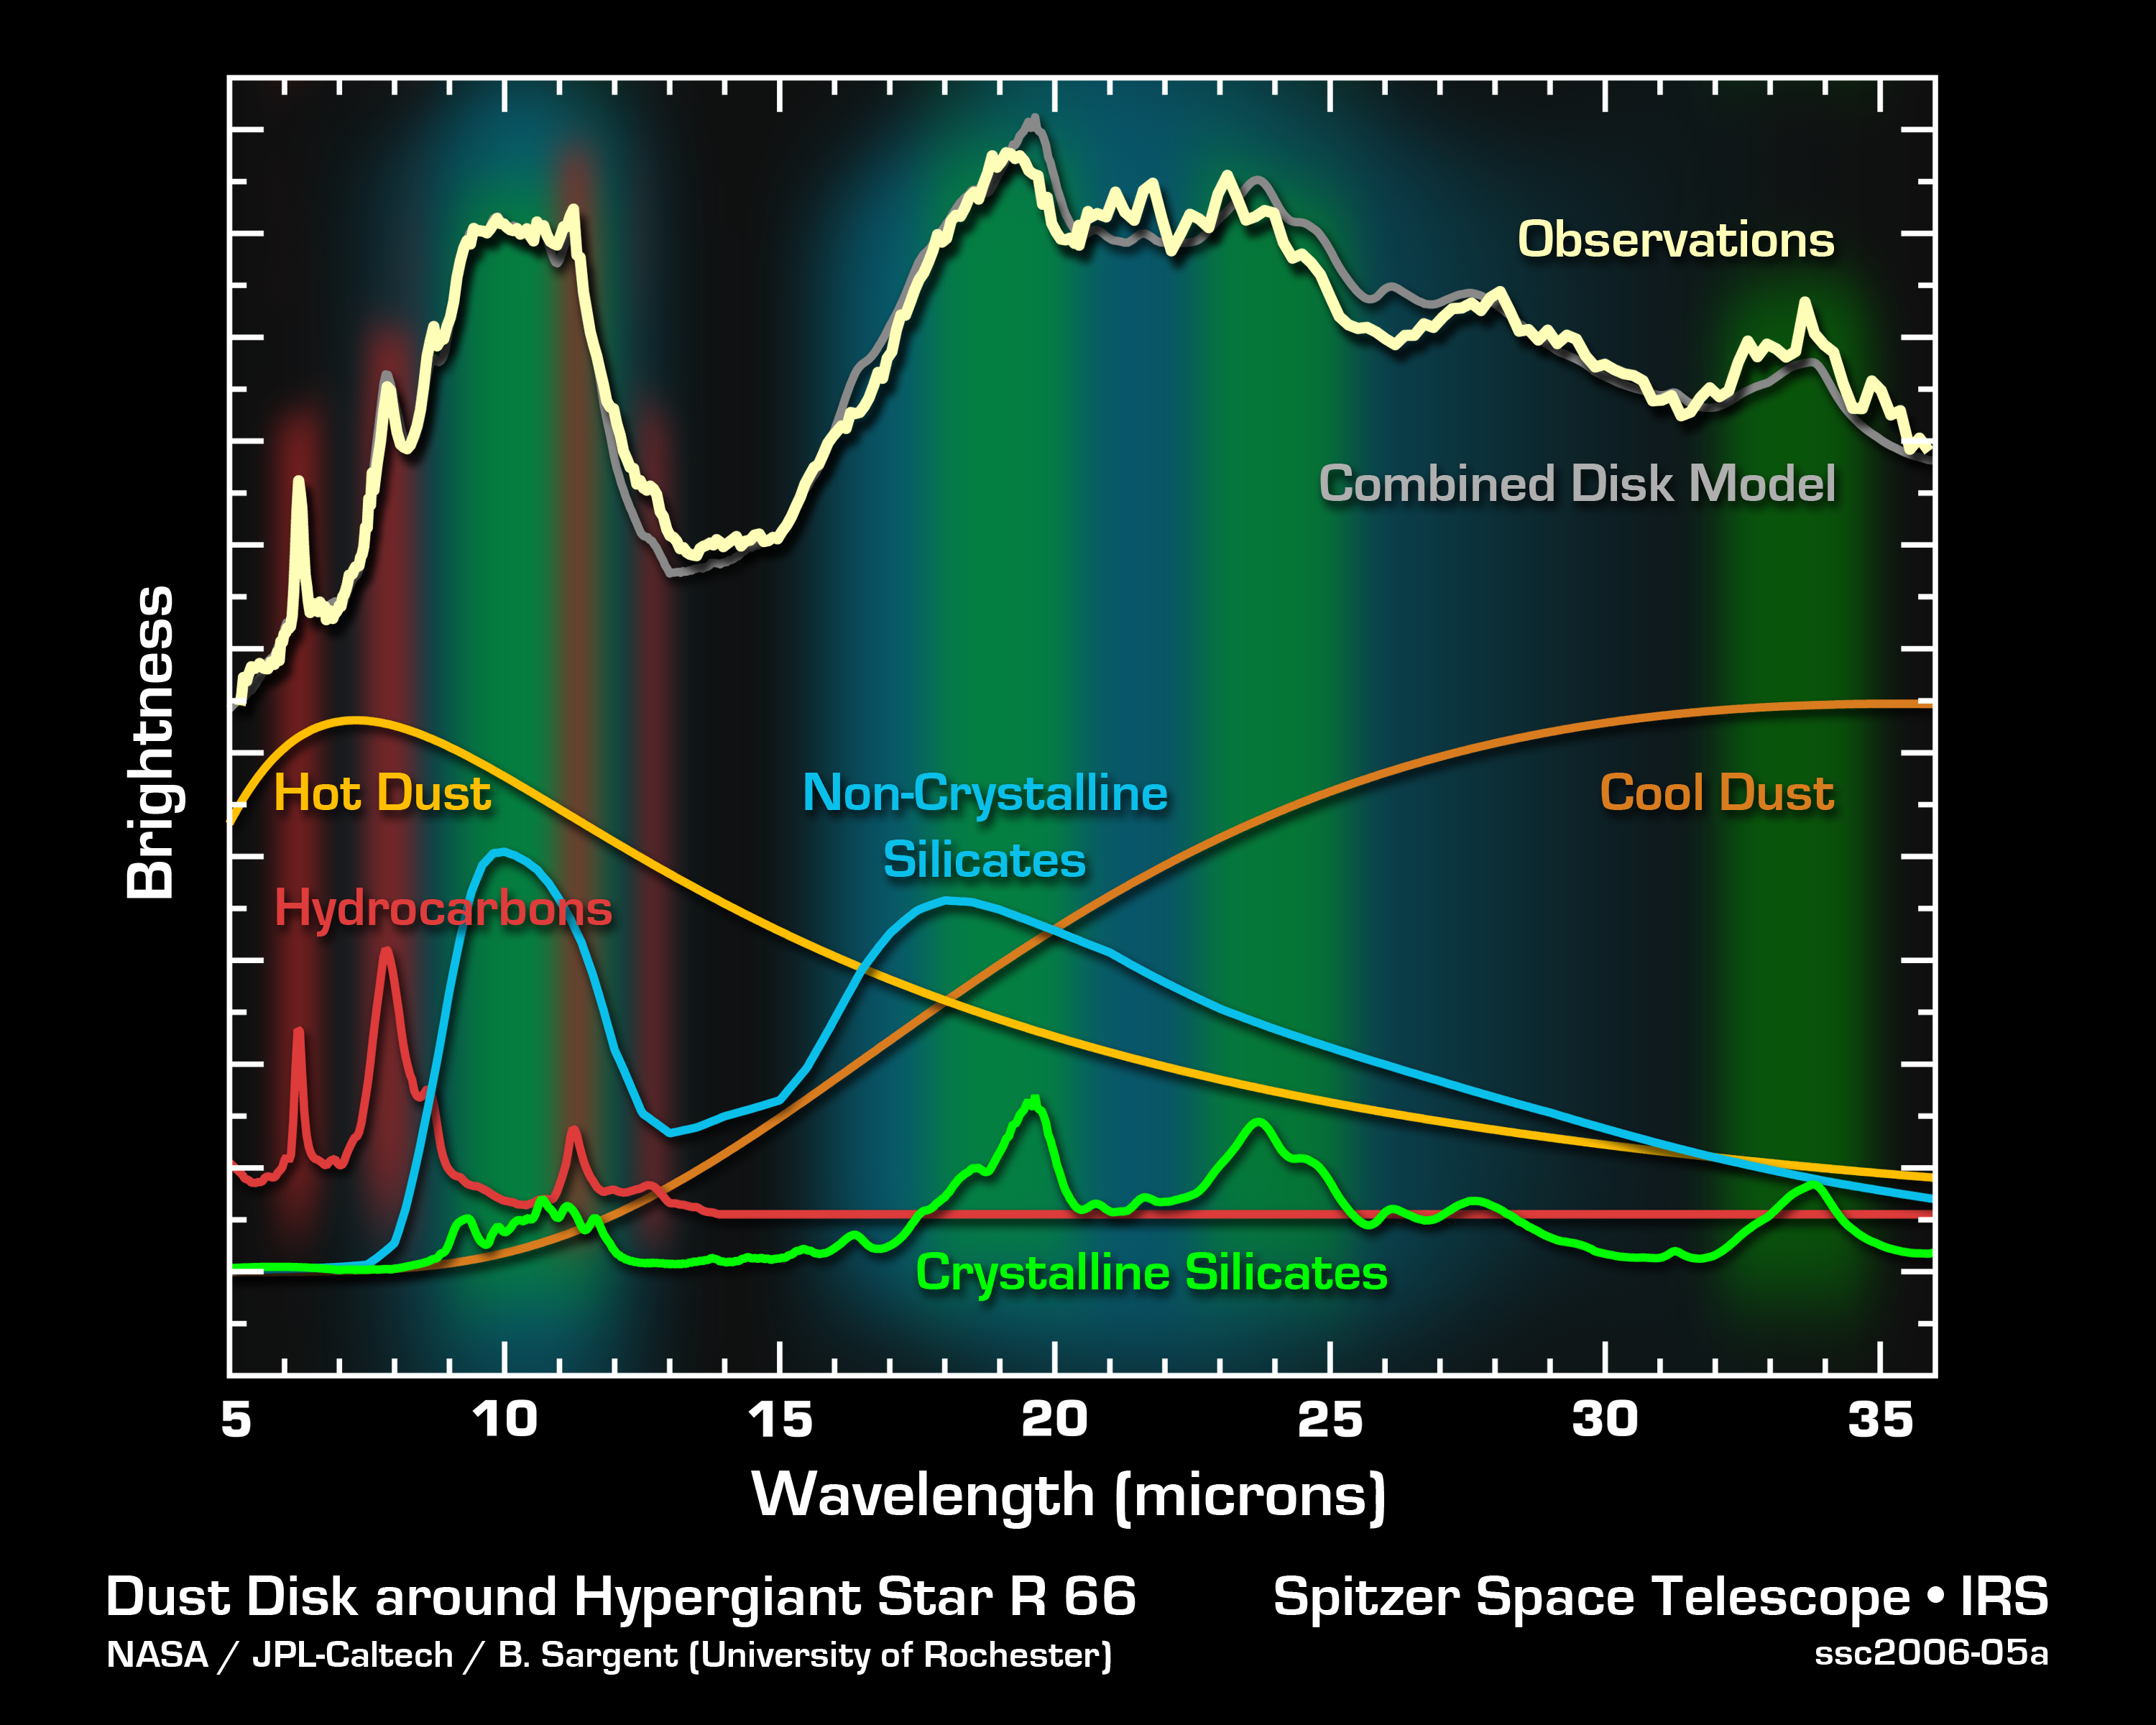

Little Dust Grains in Giant Stellar Disks

This graph of data from NASA's Spitzer Space Telescope shows the composition of a monstrous disk of what may be planet-forming dust circling the colossal "hypergiant" star called R 66. The disk contains complex organic molecules called polycyclic aromatic hydrocarbons as well as silicate dust grains. Polycyclic aromatic hydrocarbons can be found on Earth, in dirty barbeques and automobile exhaust pipes, among other places. They are thought to be necessary for primitive life to evolve. Silicates are essentially sand, and, in this case, were found in both their crystalline and non-crystalline, or amorphous, forms.

The data were taken by Spitzer's infrared spectrometer, an instrument that spreads light apart into its basic parts like a prism turning sunlight into a rainbow. In this graph, or spectrum, light from the dust surrounding hypergiant R 66 is plotted according to its component wavelengths (white line). Astronomers determined the contents of this dust by creating a model (gray line) that best fits the observations. The model is the sum total of contributions from various types of dust grains (colored lines).

In addition to R 66, Spitzer made similar observations of a huge disk around the hypergiant star R 126, only this star's disk did not possess crystalline silicate grains. Both disks might represent either an early or late evolutionary phase of the planet-building process. In either scenario, the possible solar systems would be supersized, with host stars that are 30 and 70 times the mass of our sun, respectively.

Credit: NASA/JPL-Caltech/B. Sargent (Univ. of Rochester)